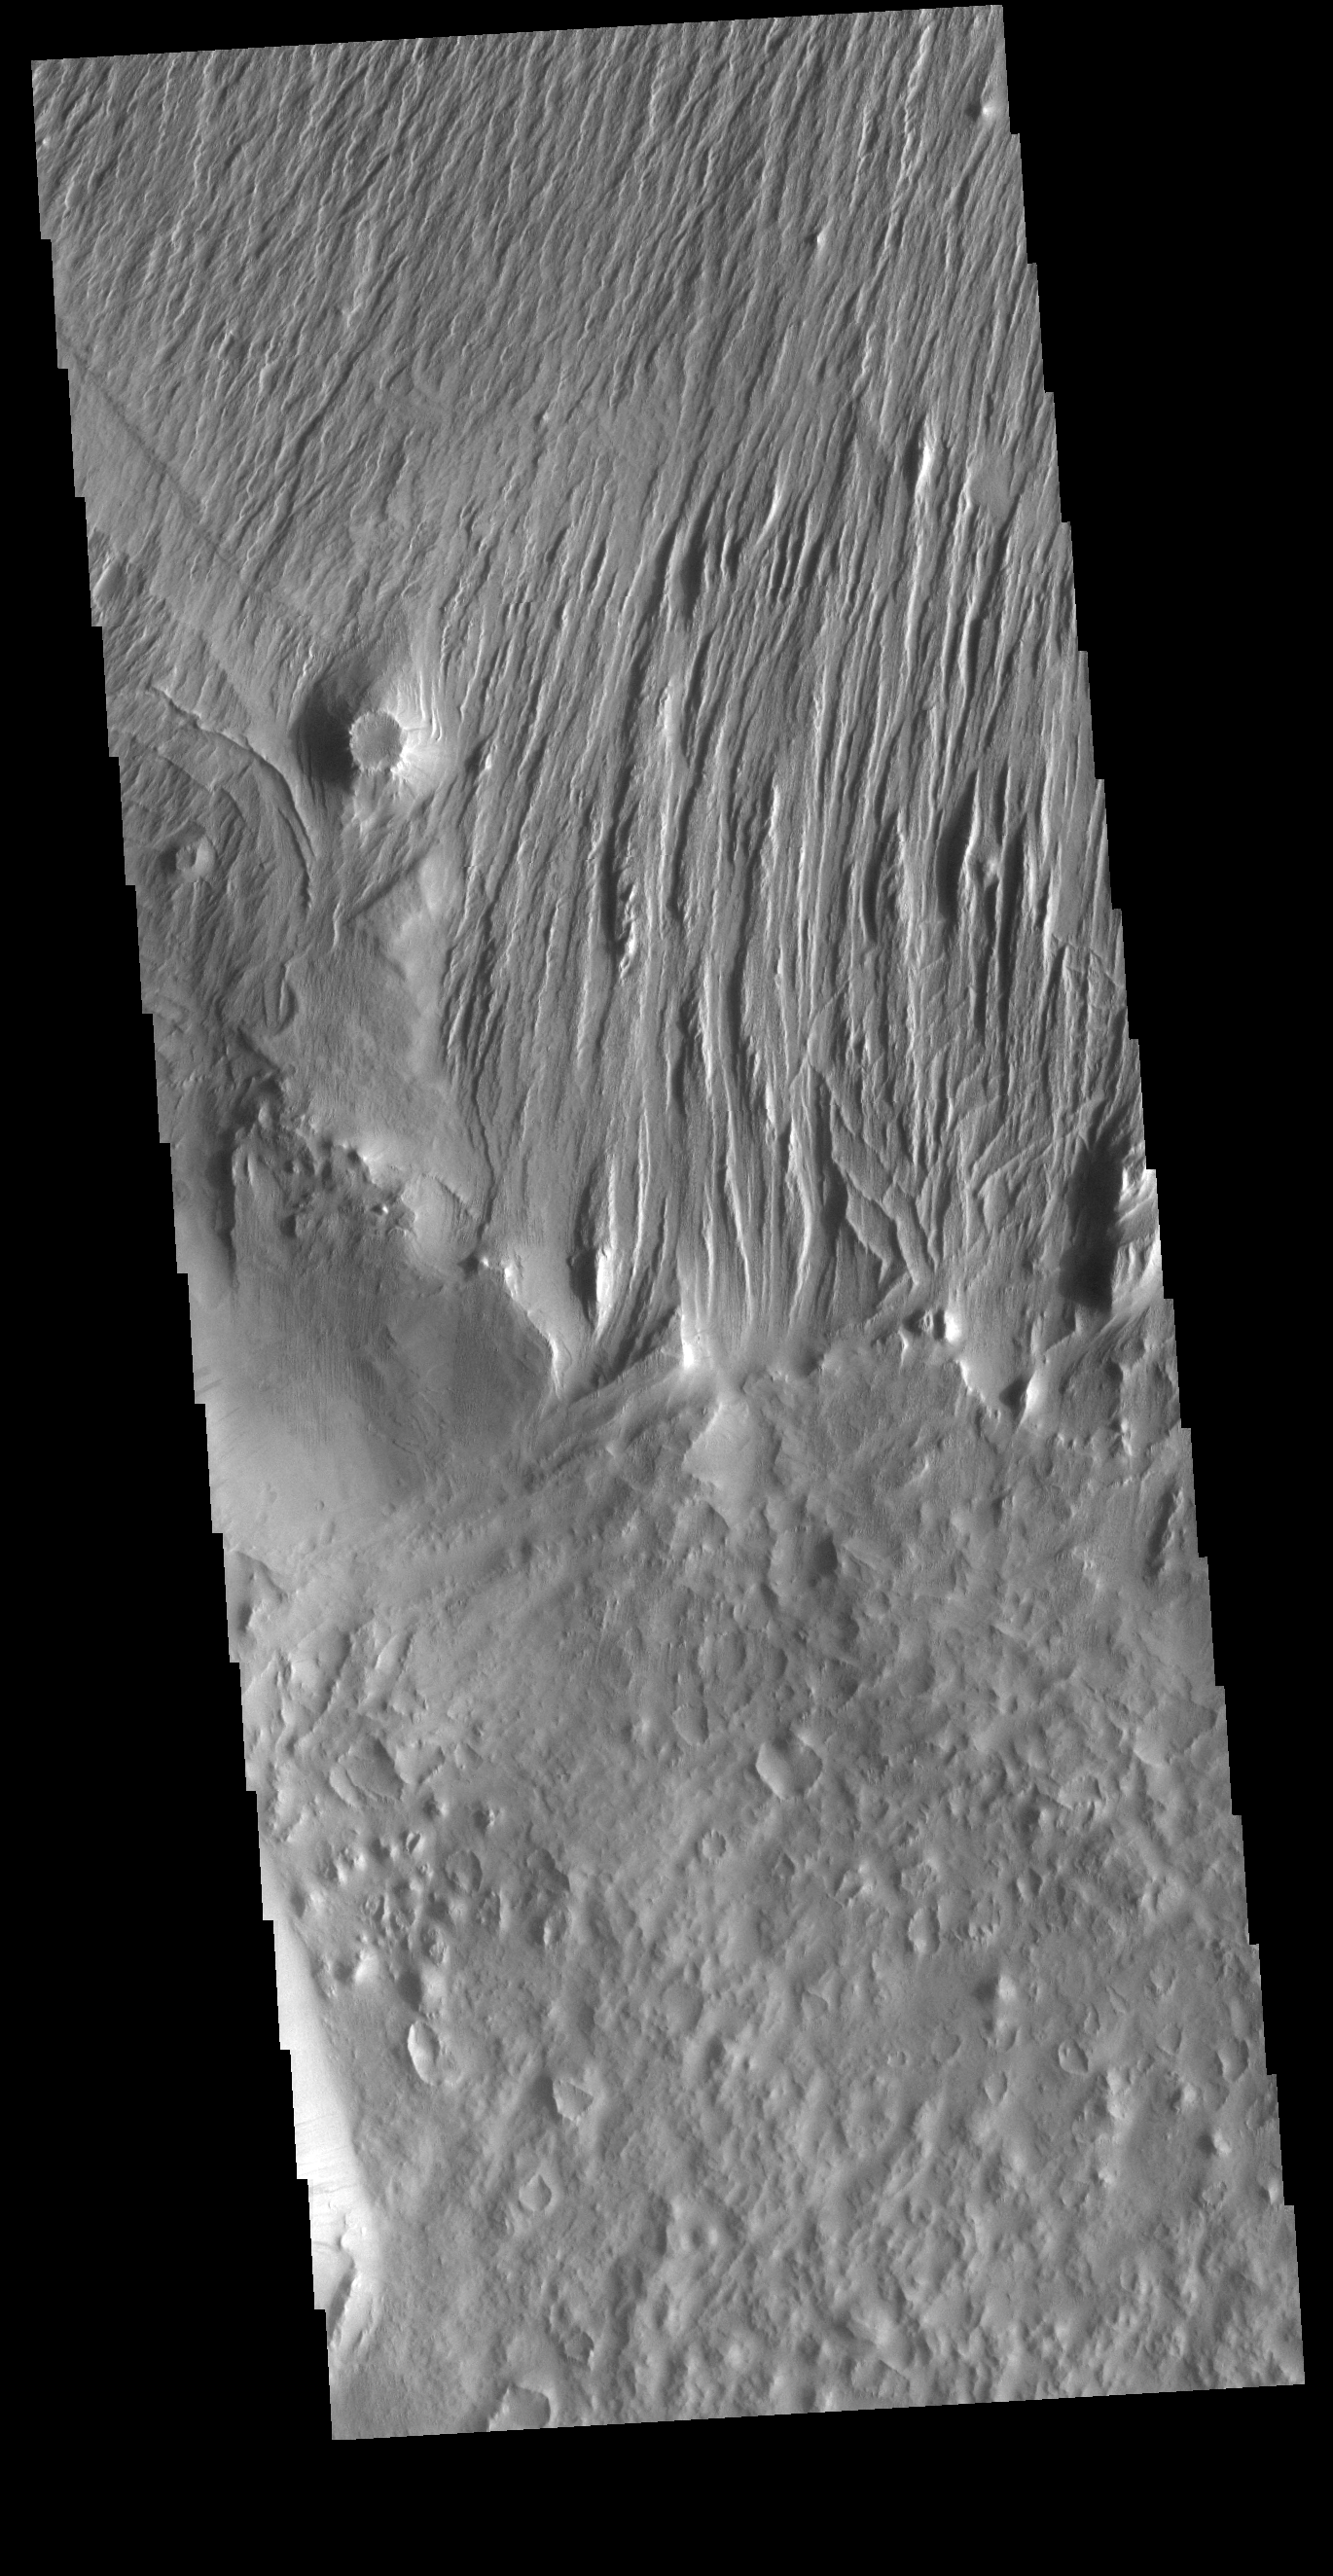

Wind Erosion

Located east of Eumenides Dorsum, this VIS image contains evidence of long term wind action and erosion. This area of Mars is dominated by poorly cemented surface material that is easily eroded by the wind. Unidirectional winds have created the linear ridge/valley system at the top half of this image. These features are called yardangs. Studies of this area propose volcanic ash eruptions from nearby volcanoes are the source of the surface material.

Credit: NASA/JPL-Caltech/ASU